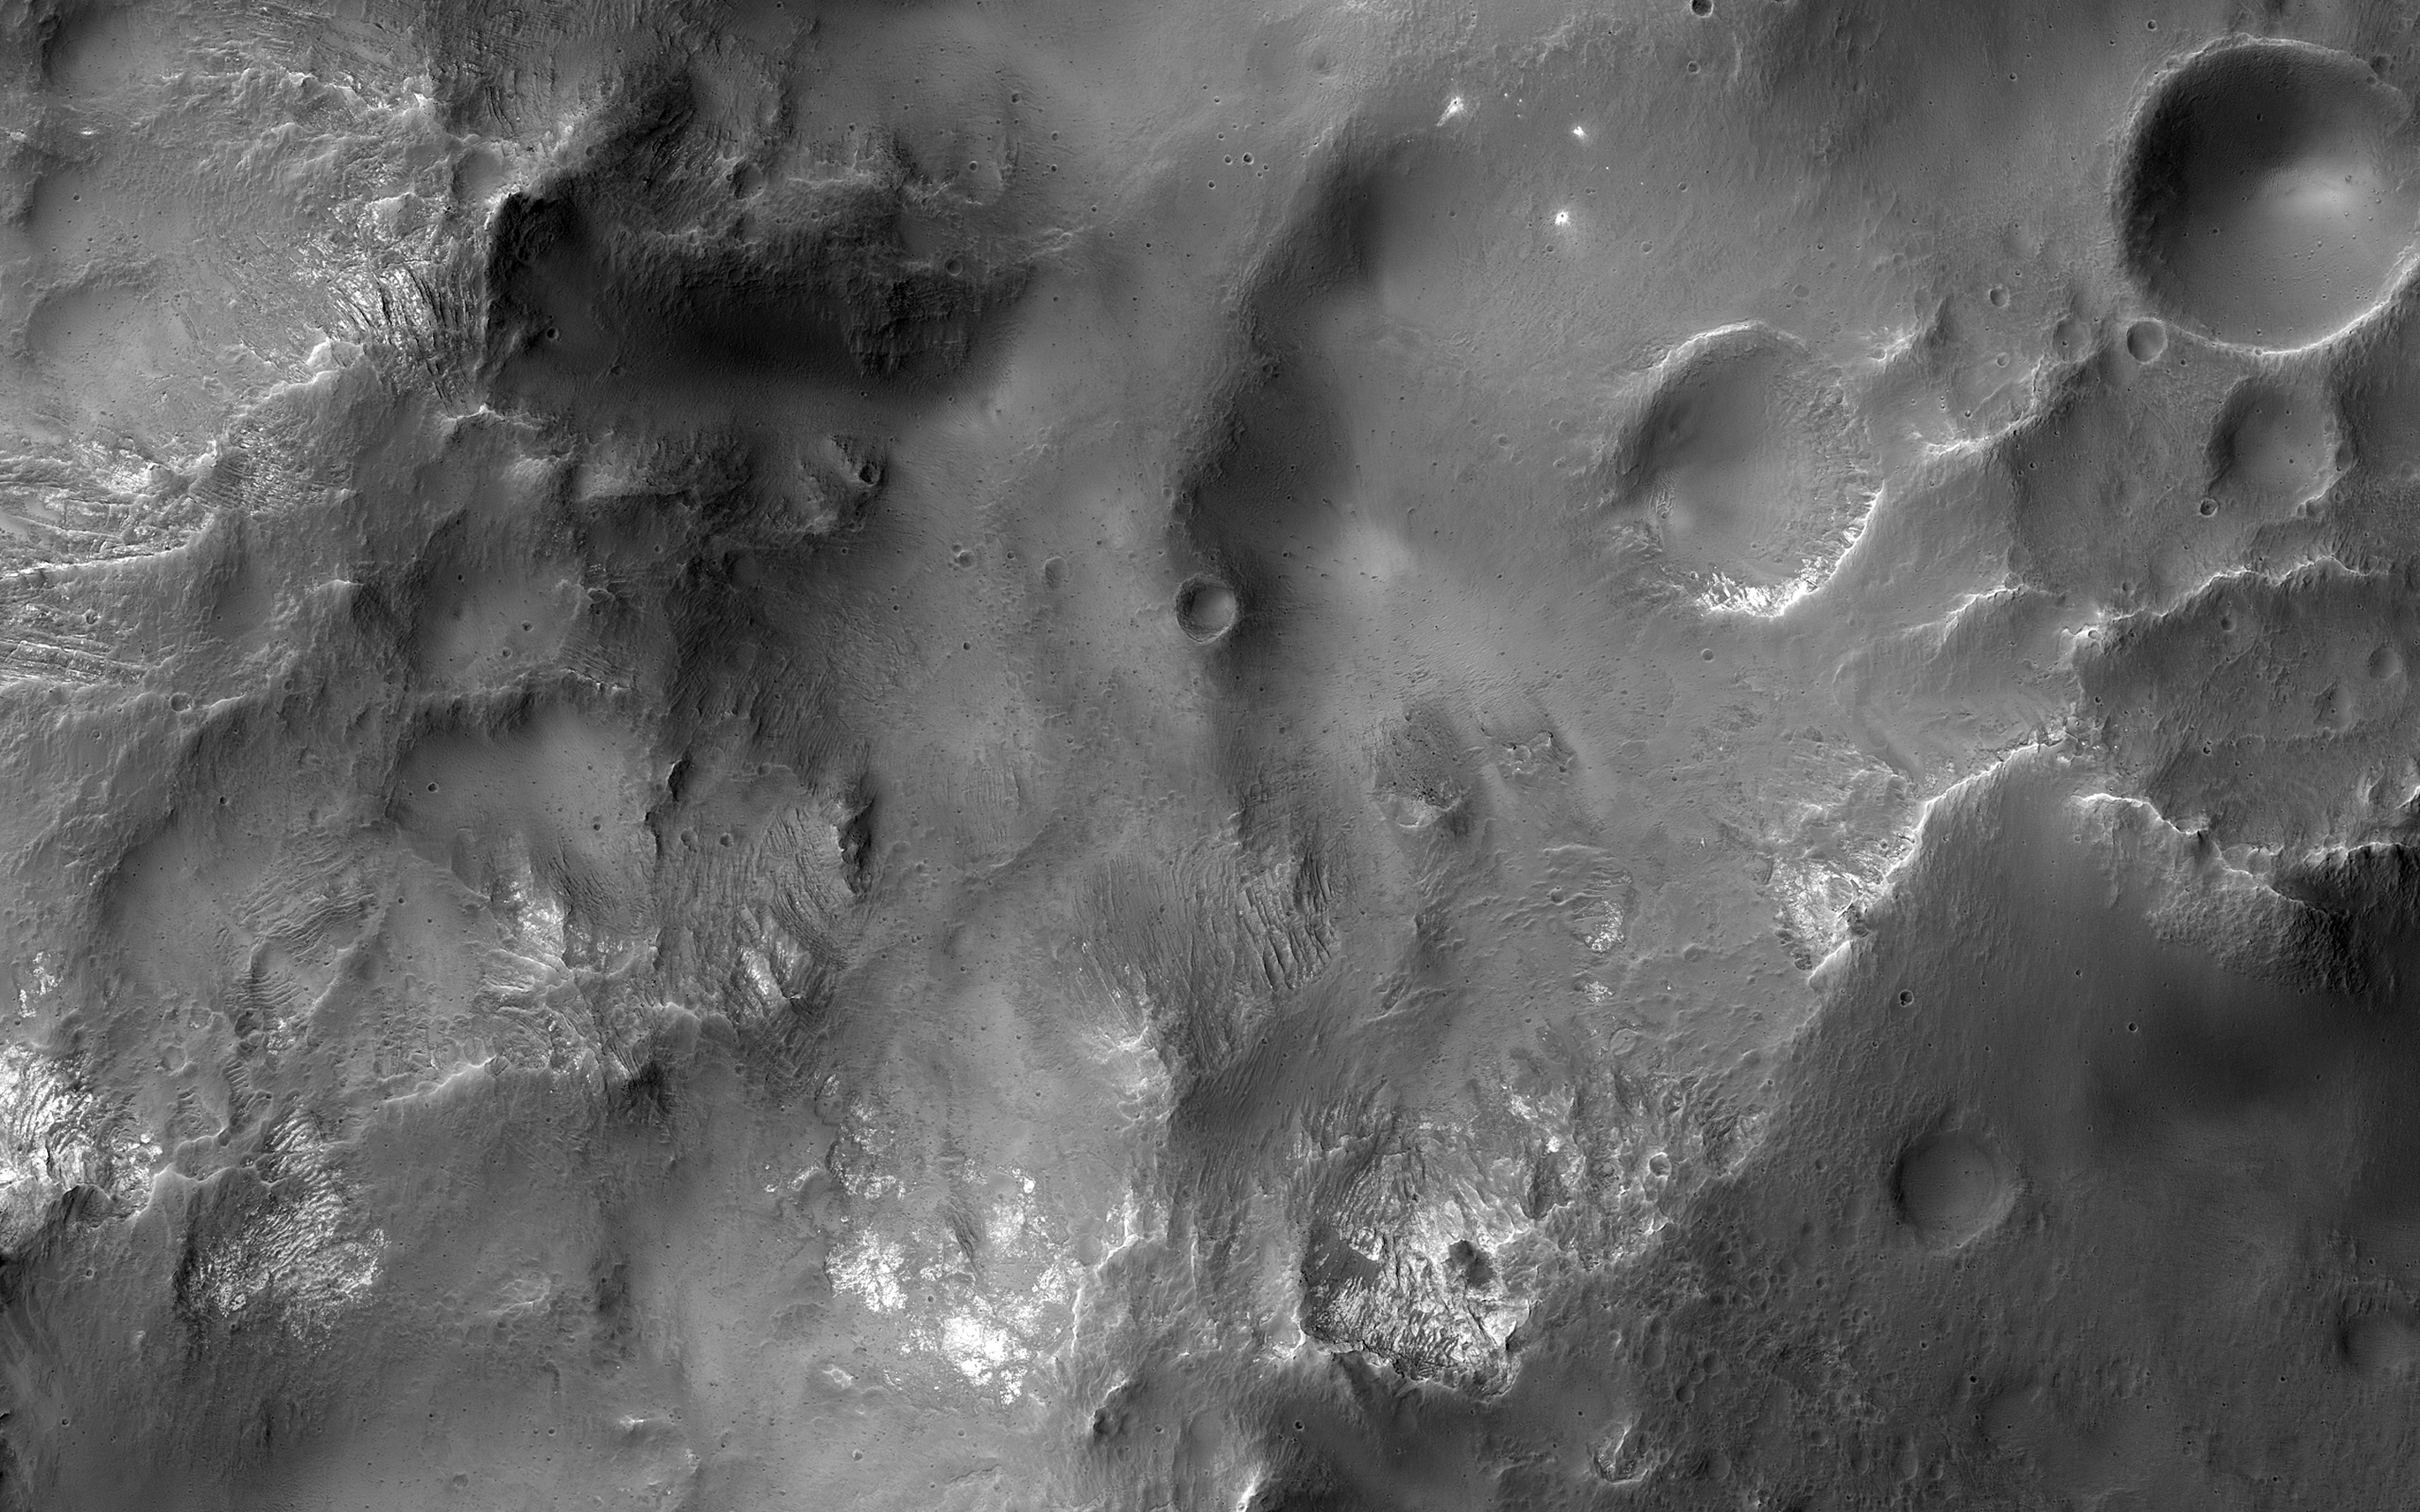

Cross-Section of a Complex Crater

This image shows a cross-section of a complex crater in Terra Cimmeria.

Starting in the center, we see a series of peaks with exposed bedrock. These peaks formed during the impact event when material that was originally several kilometers below the surface was uplifted and exposed. The impact also melted the rocks. This eventually cooled, forming the pitted materials that coat the crater floor around the uplift.

The rim of the crater was unstable, and collapsed inwards to form terraces, and we see additional pitted materials between the terraces and the rim. Just outside the crater we can see dark-toned material that was excavated and thrown out after the impact.

The map is projected here at a scale of 50 centimeters (19.7 inches) per pixel. [The original image scale is 51.4 centimeters (20.2 inches) per pixel (with 2 x 2 binning); objects on the order of 154 centimeters (60.6 inches) across are resolved.] North is up.

The University of Arizona, Tucson, operates HiRISE, which was built by Ball Aerospace & Technologies Corp., Boulder, Colorado. NASA’s Jet Propulsion Laboratory, a division of Caltech in Pasadena, California, manages the Mars Reconnaissance Orbiter Project for NASA’s Science Mission Directorate, Washington.

Credit: NASA/JPL-Caltech/University of Arizona